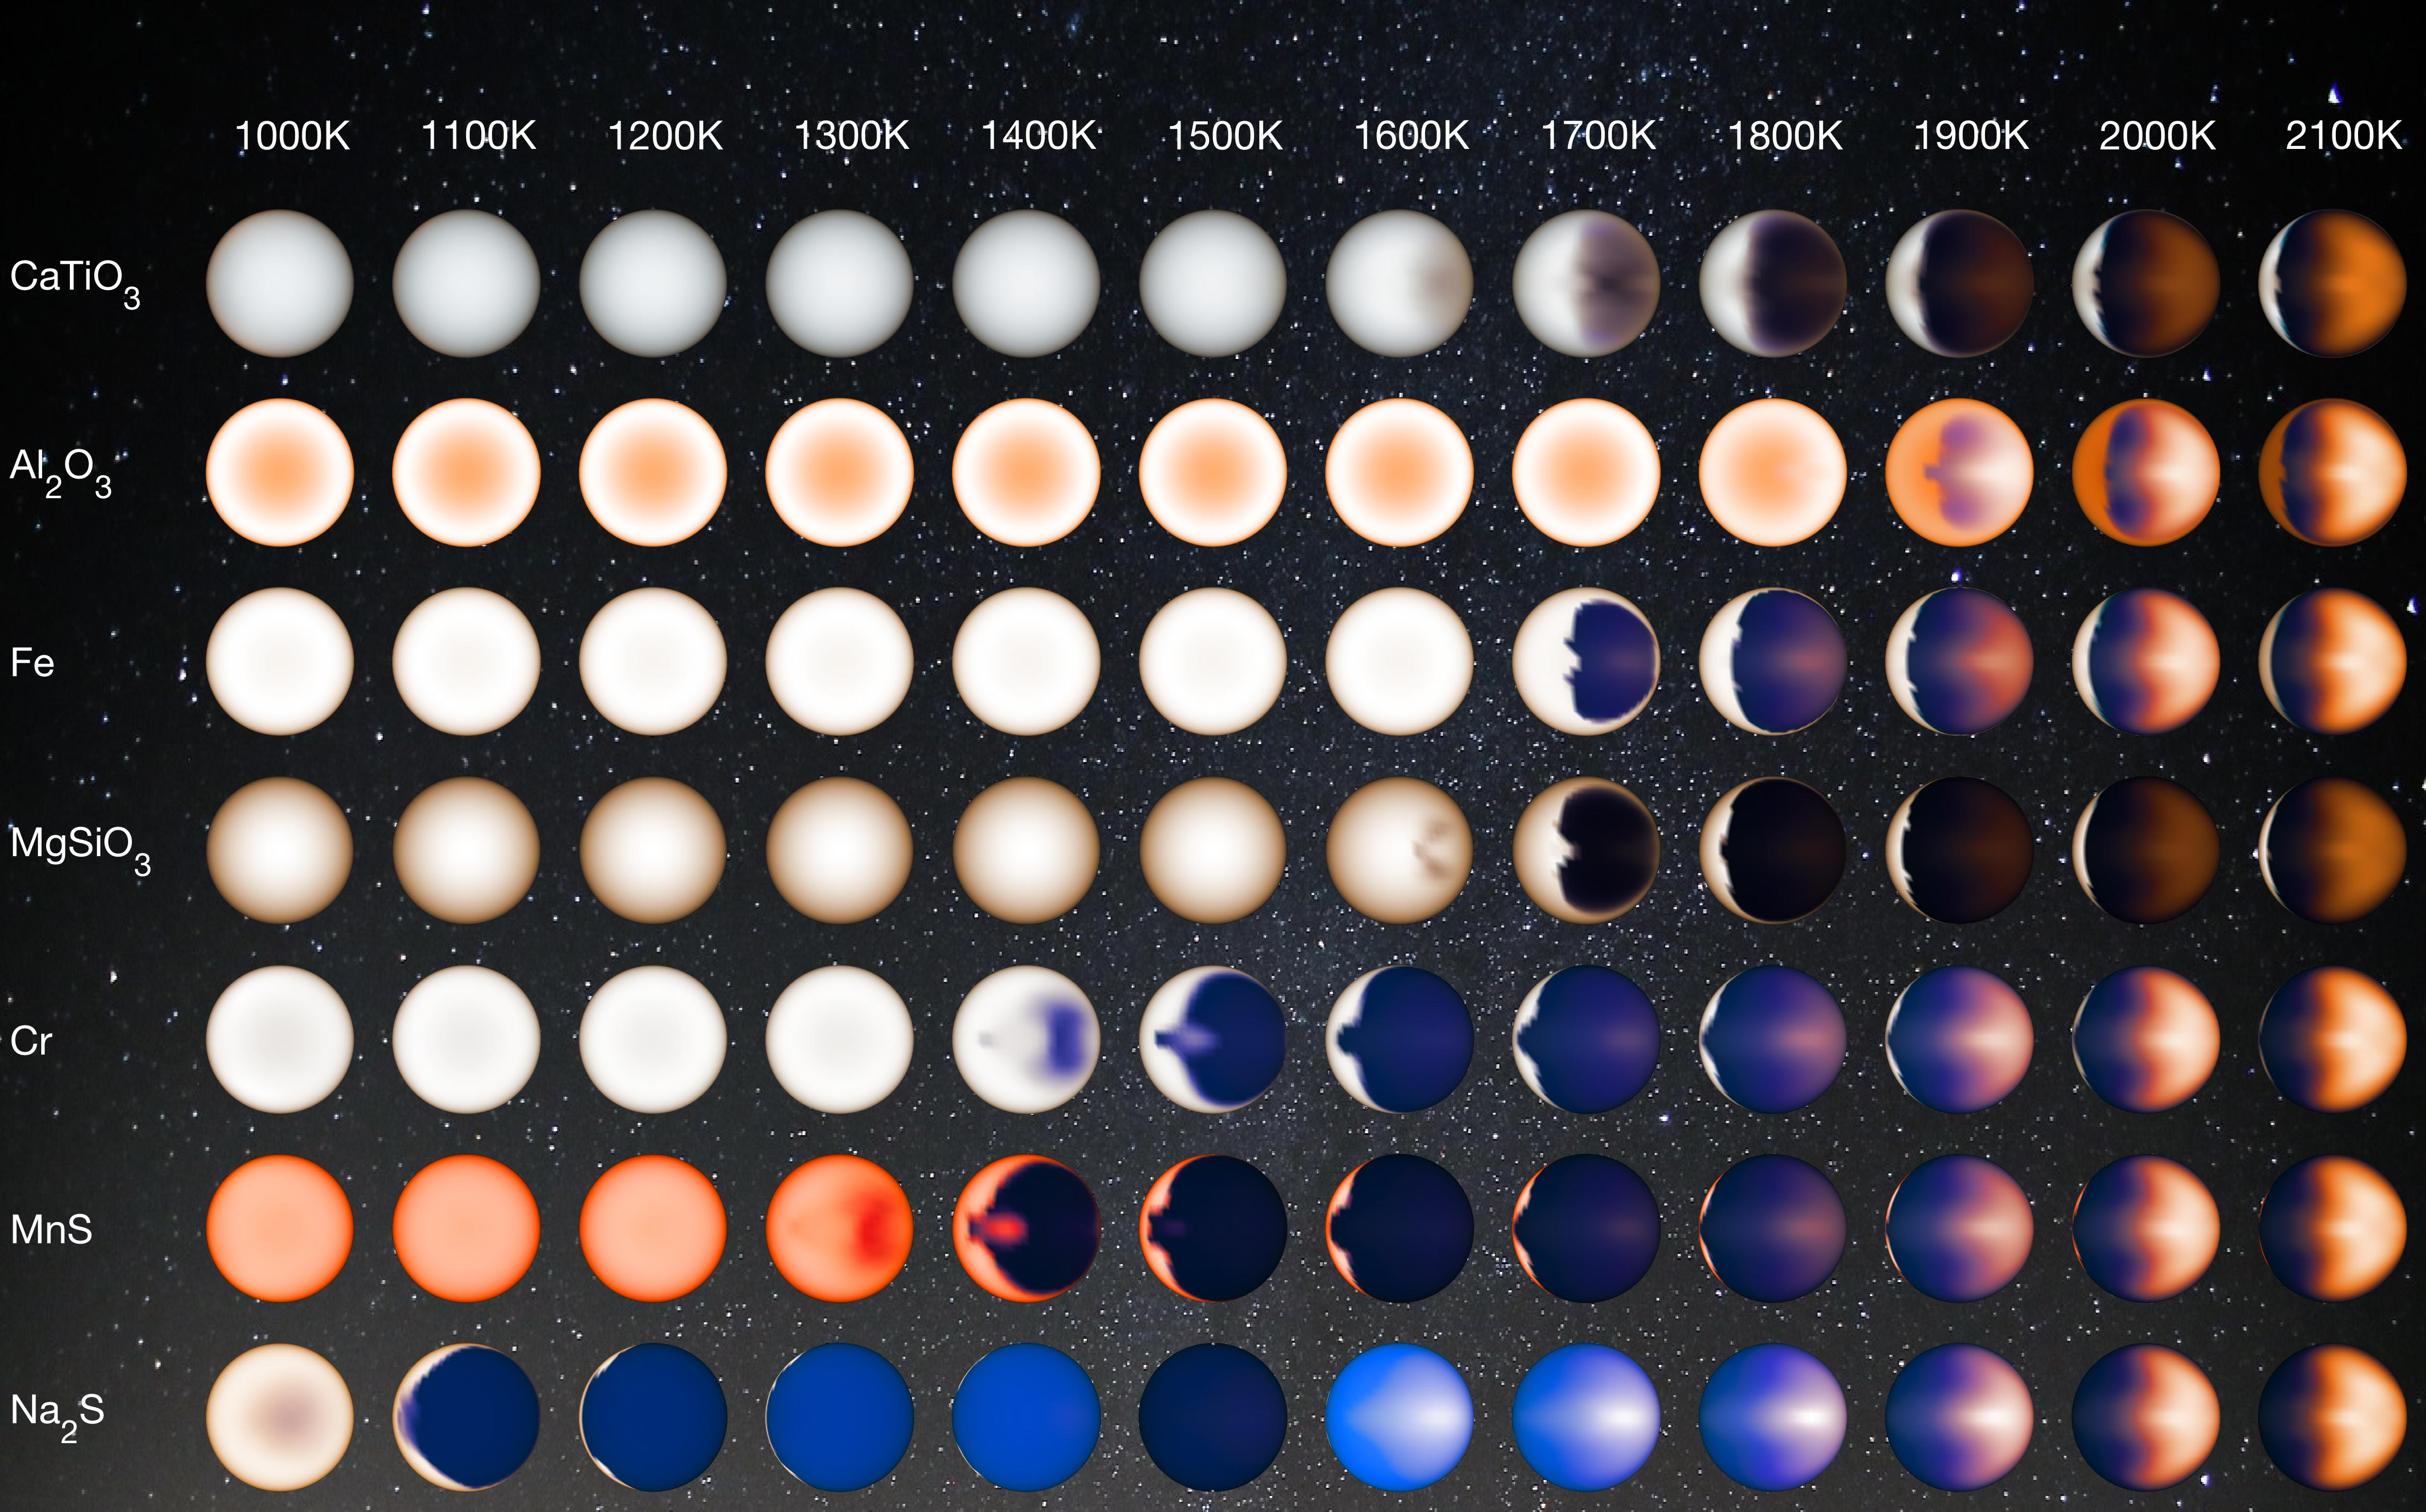

Clouds on Hot Jupiters (Illustration)

Figure 1

Hot Jupiters are exoplanets that orbit their stars so tightly that their temperatures are extremely high, reaching over 2,400 degrees Fahrenheit (1600 Kelvin). They are also tidally locked, so one side of the planet always faces the sun and the other is in permanent darkness. Research suggests that the “dayside” is largely free of clouds, while the “nightside” is heavily clouded.

This illustration represents how hot Jupiters of different temperatures and different cloud compositions might appear to a person flying over the dayside of these planets on a spaceship, based on computer modeling.

Cooler planets are entirely cloudy, whereas hotter planets have morning clouds only. Clouds of different composition have different colors, whereas the clear sky is bluer than on Earth. For the hottest planets, the atmosphere is hot enough on the evening side to glow like a charcoal.

Figure 1 shows an approximation of what various hot Jupiters might look like based on a combination of computer modeling and data from NASA’s Kepler Space Telescope. From left to right it shows: sodium sulfide clouds (1000 to 1200 Kelvin), manganese sulfide clouds (1200 to 1600 Kelvin), magnesium silicate clouds (1600 to 1800 Kelvin), magnesium silicate and aluminum oxide clouds (1800 Kelvin) and clouds composed of magnesium silicate, aluminum oxide, iron and calcium titanate (1900 to 2200 Kelvin).

NASA Ames manages the Kepler and K2 missions for NASA’s Science Mission Directorate. NASA’s Jet Propulsion Laboratory, Pasadena, California, managed Kepler mission development. Ball Aerospace & Technologies Corporation operates the flight system with support from the Laboratory for Atmospheric and Space Physics at the University of Colorado in Boulder.

Credit: NASA/JPL-Caltech/University of Arizona